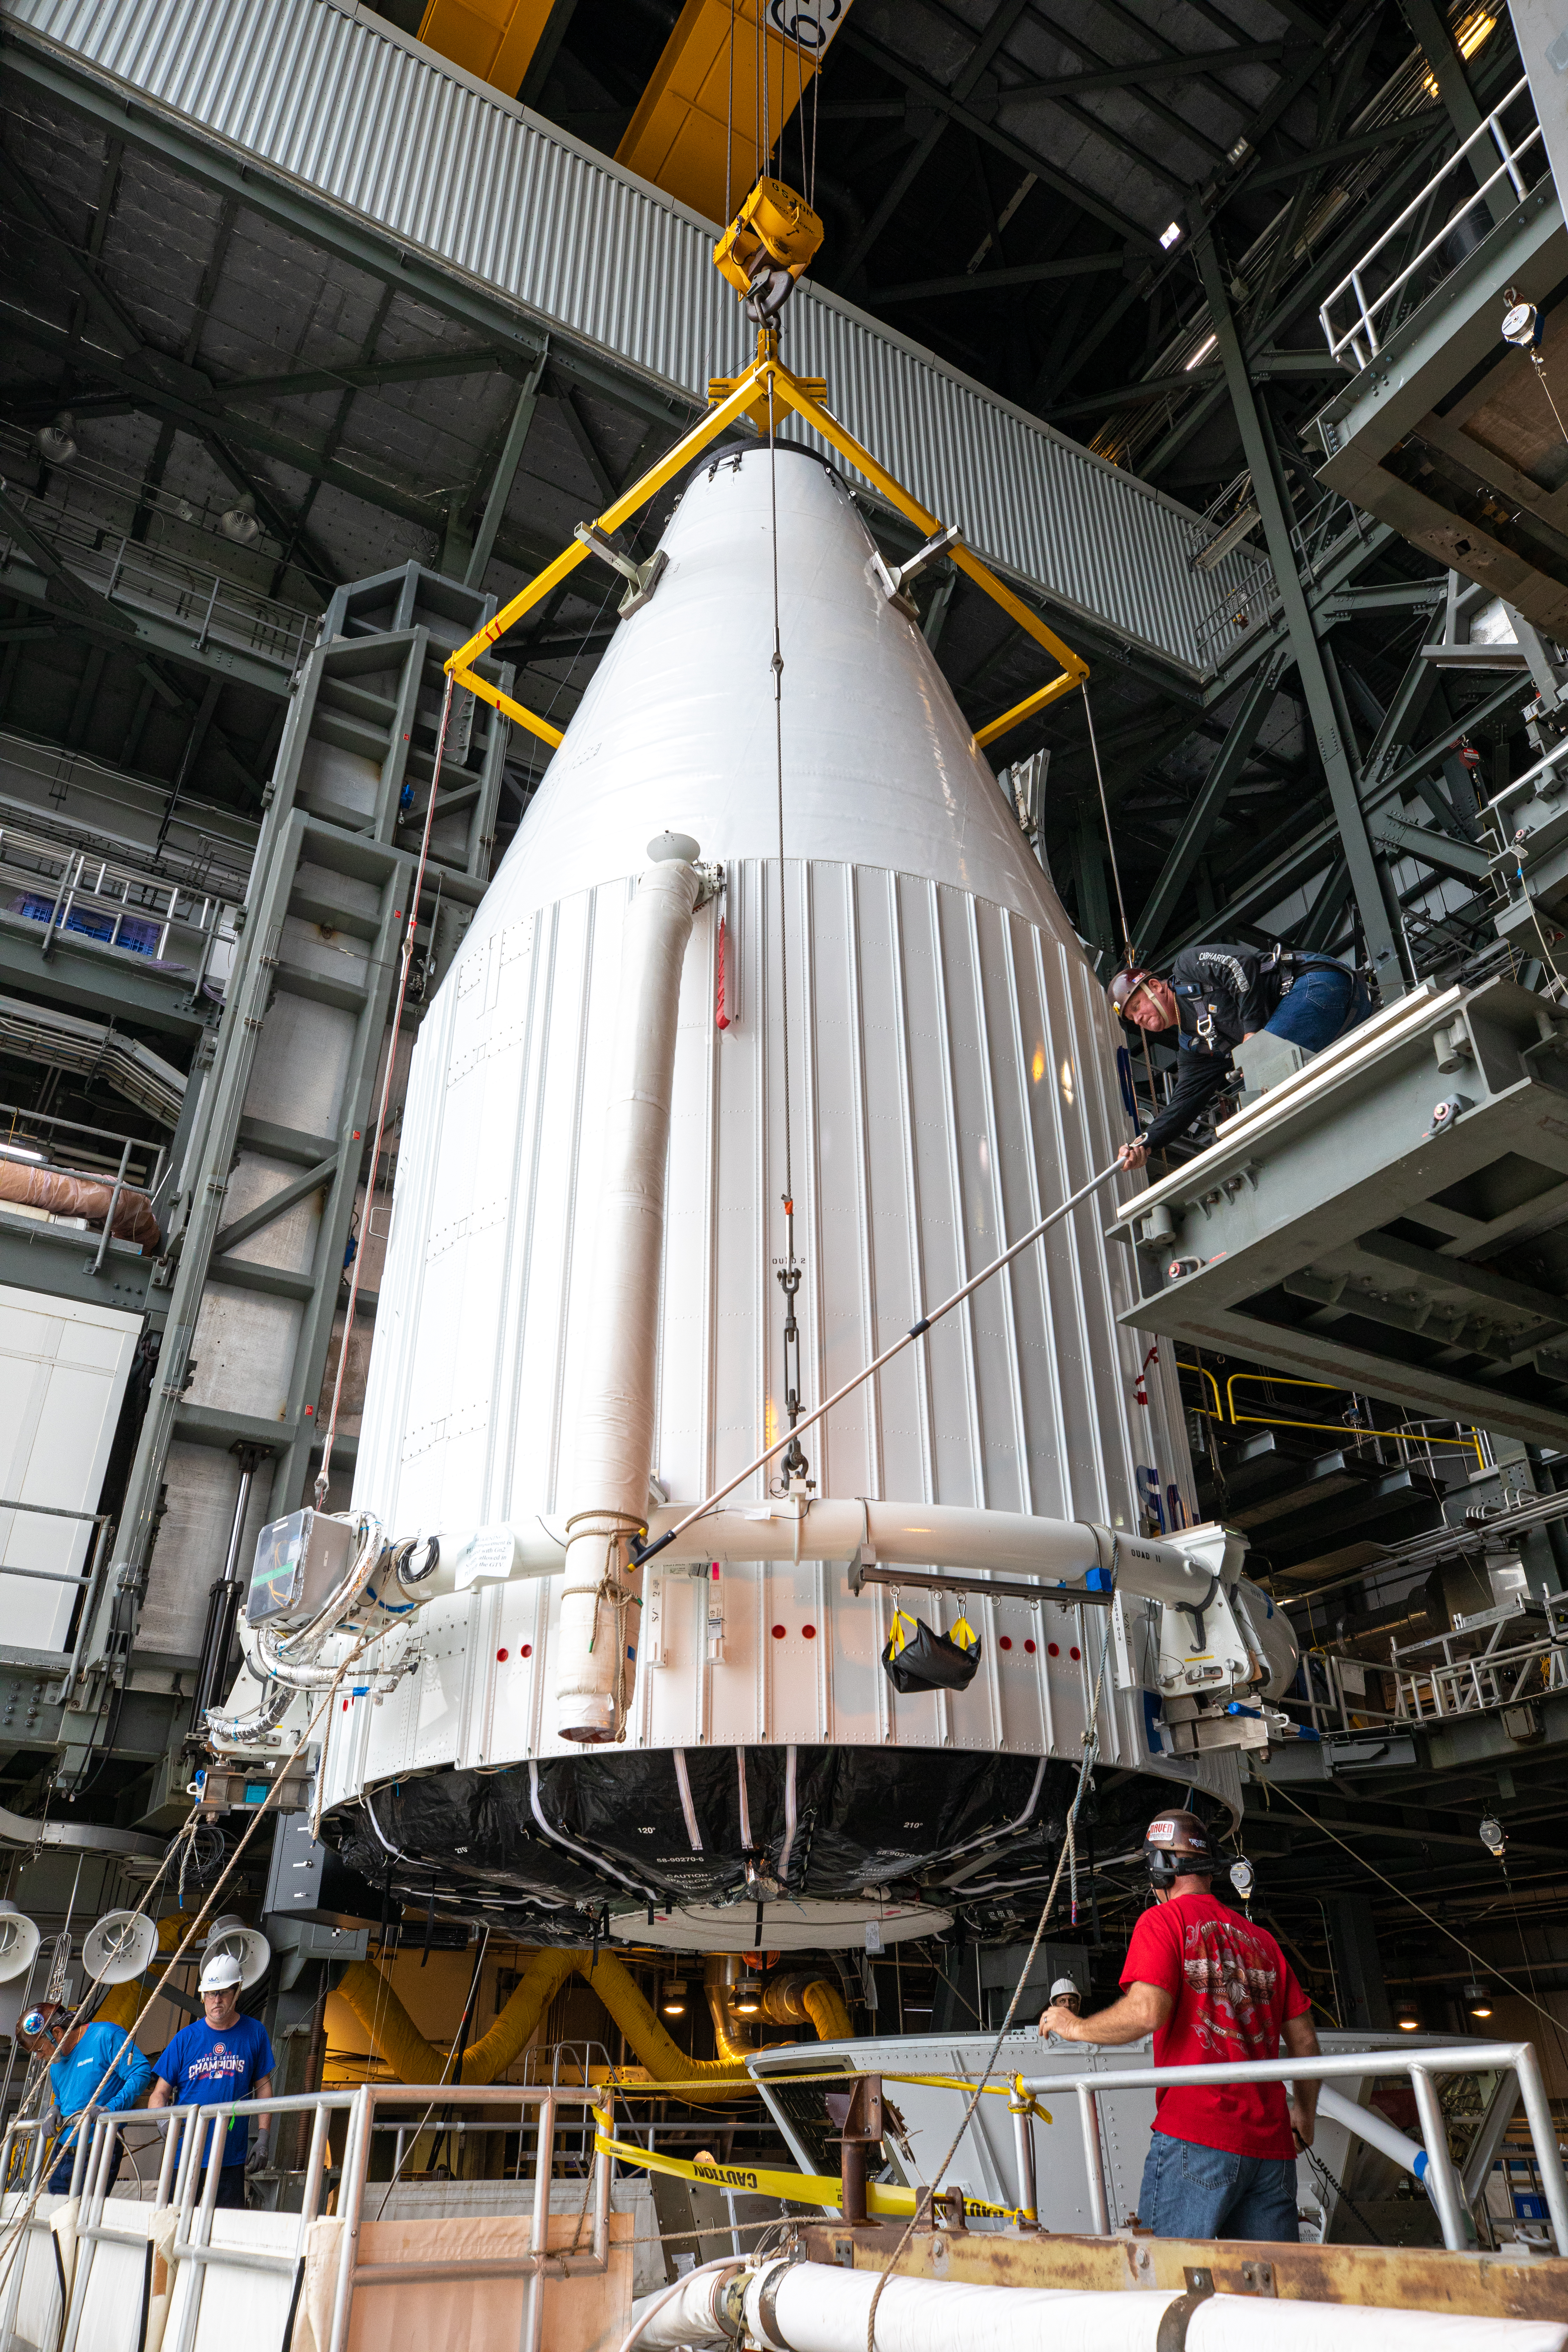

Solar Orbiter Spacecraft Lift and Mate

The United Launch Alliance Atlas V payload fairing, containing the Solar Orbiter spacecraft, is moved into the Vertical Integration Facility at Space Launch Complex 41 on Cape Canaveral Air Force Station in Florida on Jan. 31, 2020. The payload fairing will be lowered and mated to the Atlas V rocket. Solar Orbiter is an international cooperative mission between ESA (European Space Agency) and NASA. The mission aims to study the Sun, its outer atmosphere and solar wind. The spacecraft will provide the first images of the Sun’s poles. NASA’s Launch Services Program based at Kennedy is managing the launch. The spacecraft has been developed by Airbus Defence and Space. Solar Orbiter will launch in February 2020 aboard the Atlas V rocket.

Credit: NASA/Ben Smegelsky